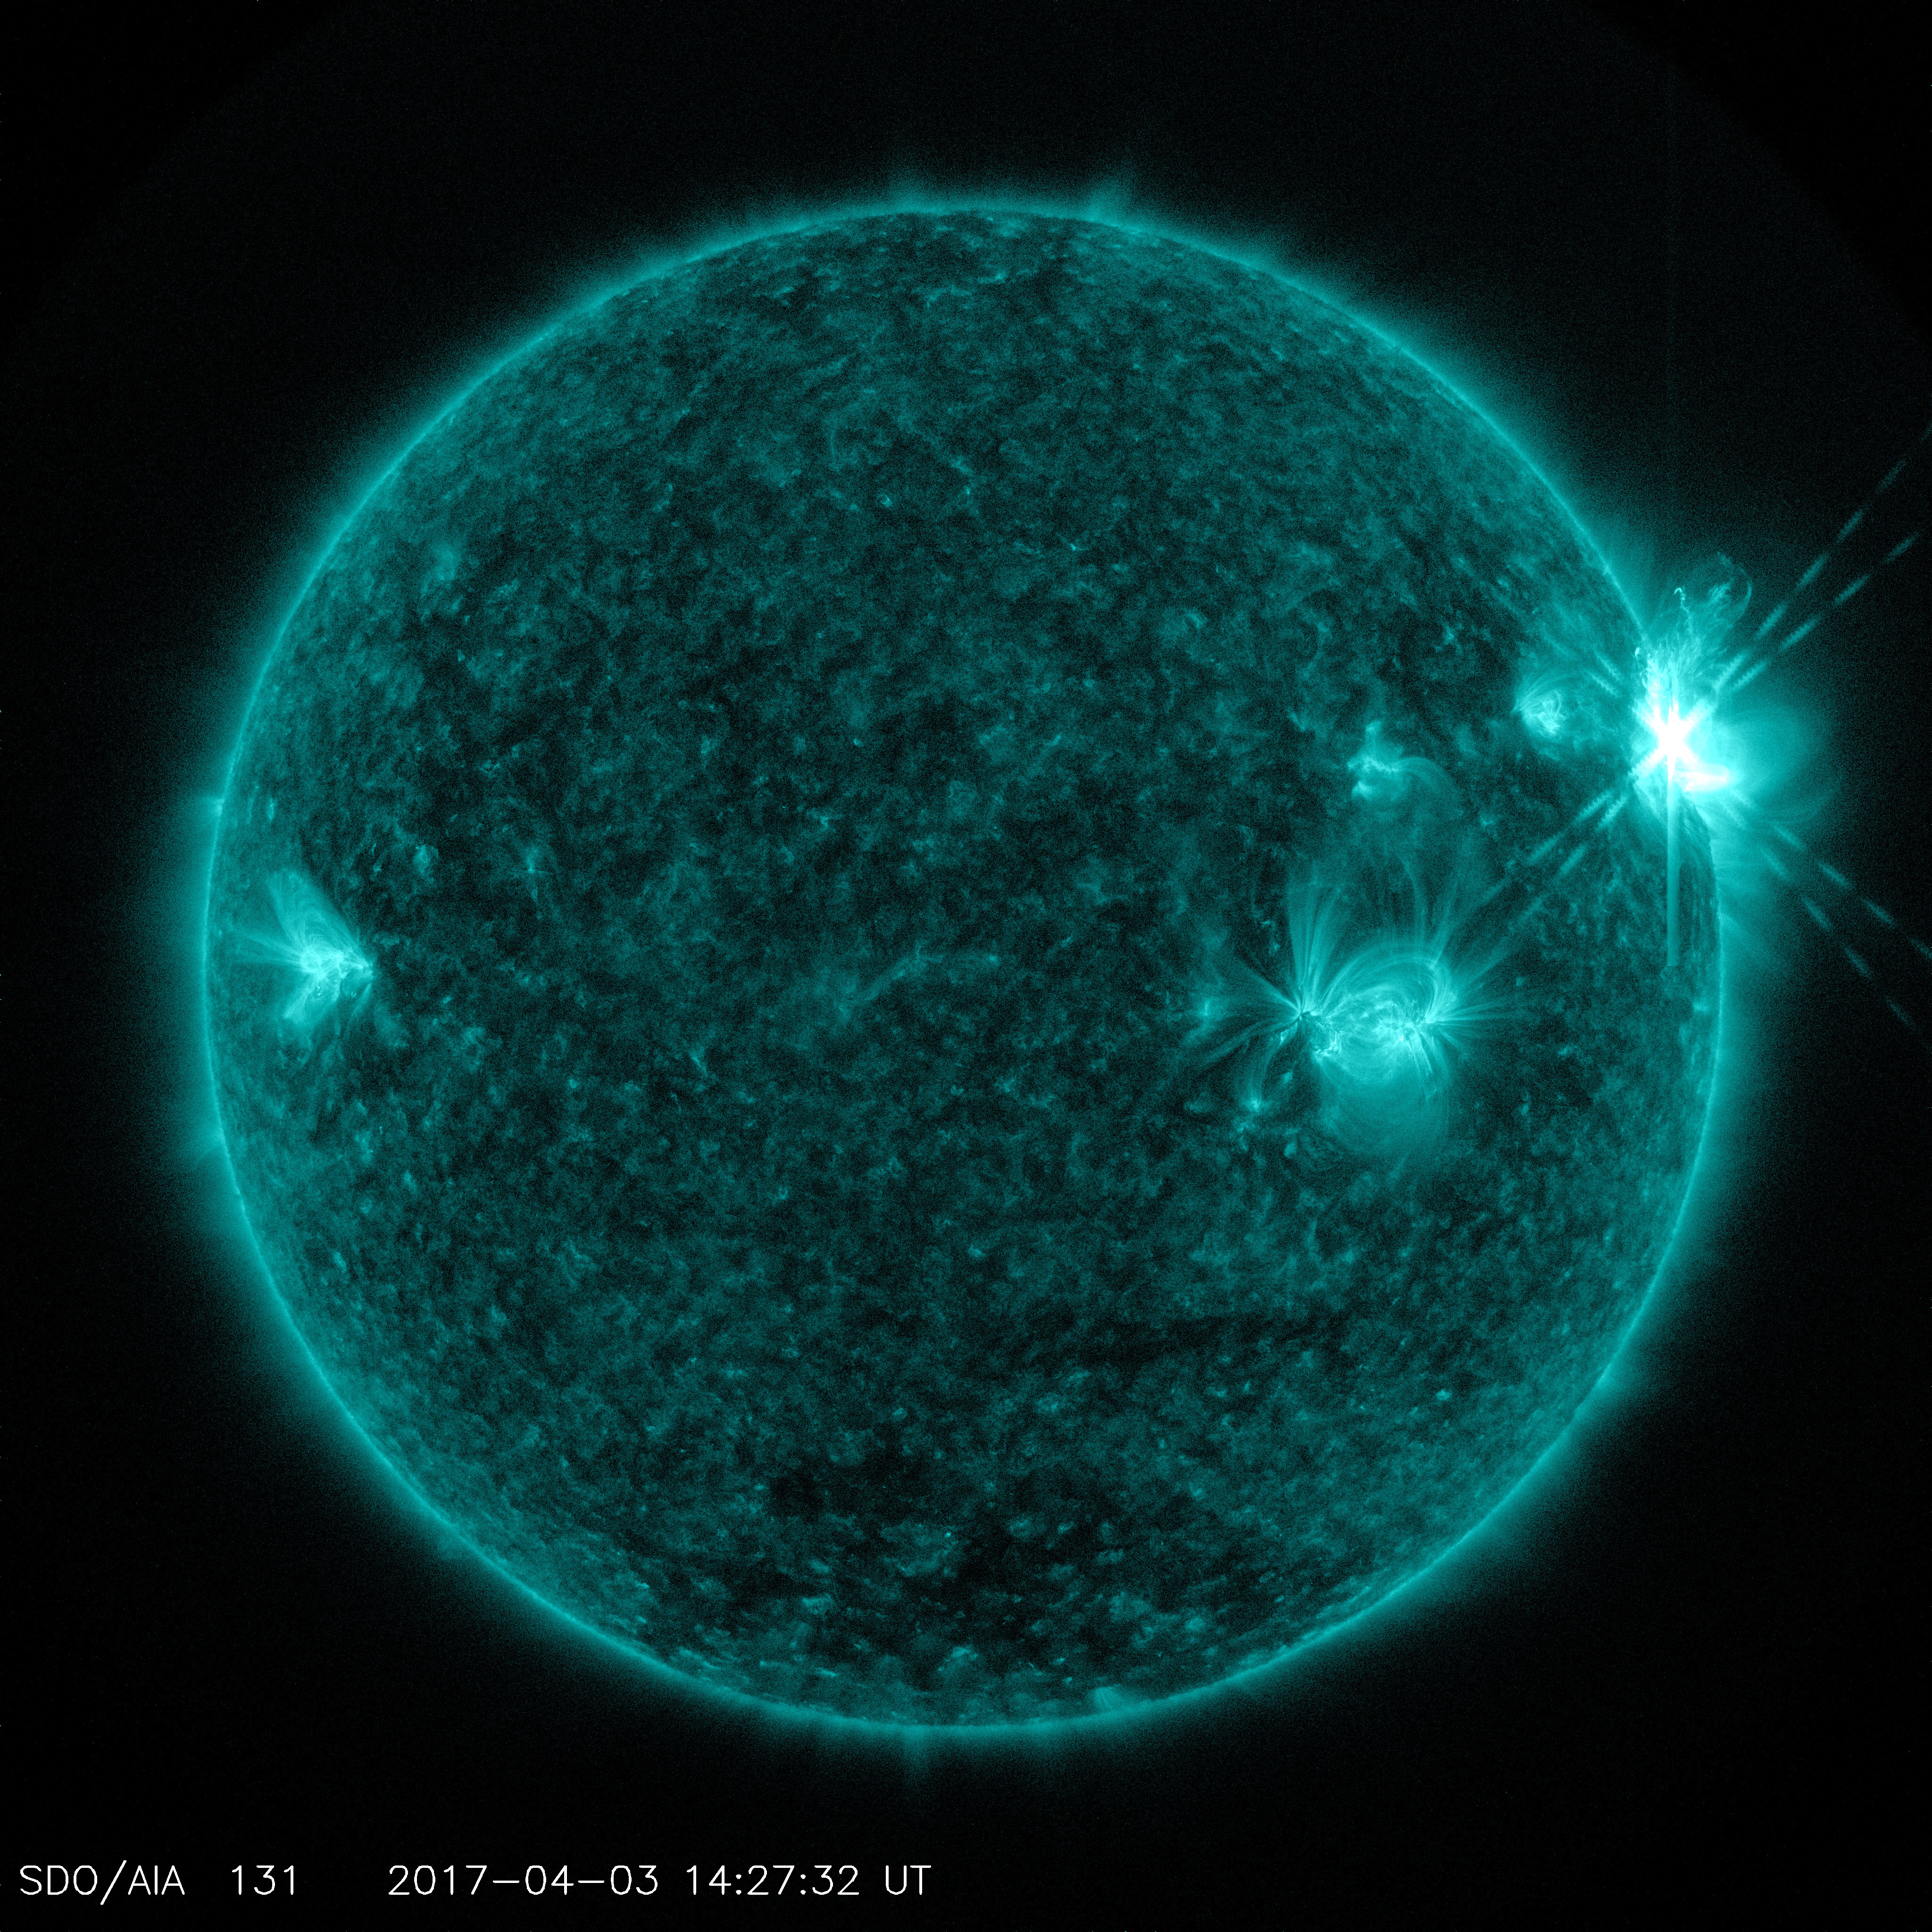

NASA’s Solar Dynamics Observatory Captured Trio of Solar Flares April 2-3

The sun emitted a trio of mid-level solar flares on April 2-3, 2017. The first peaked at 4:02 a.m. EDT on April 2, the second peaked at 4:33 p.m. EDT on April 2, and the third peaked at 10:29 a.m. EDT on April 3. NASA’s Solar Dynamics Observatory, which watches the sun constantly, captured images of the three events. Solar flares are powerful bursts of radiation. Harmful radiation from a flare cannot pass through Earth's atmosphere to physically affect humans on the ground, however — when intense enough — they can disturb the atmosphere in the layer where GPS and communications signals travel. Learn more: go.nasa.gov/2oQVFju Caption: NASA's Solar Dynamics Observatory captured this image of a solar flare peaking at 10:29 a.m. EDT on April 3, 2017, as seen in the bright flash near the sun’s upper right edge. The image shows a subset of extreme ultraviolet light that highlights the extremely hot material in flares and which is typically colorized in teal.

Credit: NASA/SDO